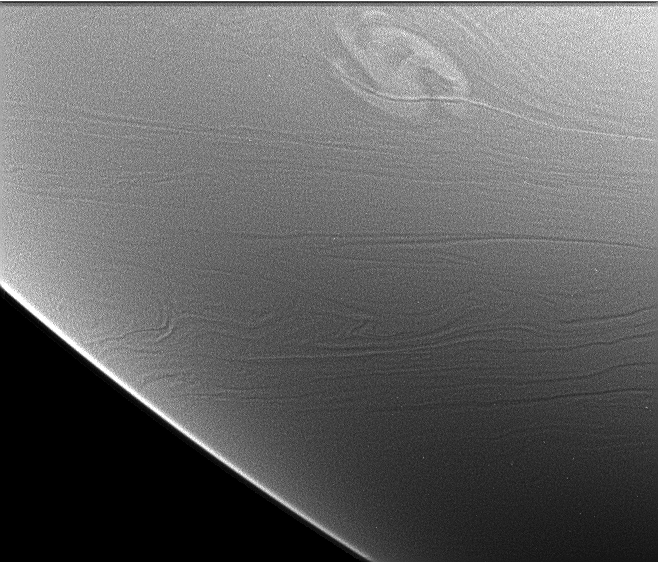

Storm at Night (Limb View)

This image shows a rare and powerful storm on the night side of Saturn.

Light from Saturn’s rings (called “ringshine”) provided the illumination, allowing the storm and other cloud features to be seen.

The storm is a possible source of radio emissions believed to come from electrical discharges (lightning) deep in Saturn’s atmosphere. Cassini began detecting the radio emissions, which are like those from lightning, on January 23. At about the same time, amateur astronomers reported that a storm had appeared in Saturn’s southern hemisphere at minus 35 degrees latitude. Cassini was in the wrong place to take good images of the storm on the day side, since the planet showed only a thin crescent to the spacecraft, but night side imaging was possible using light from the rings.

The image shows the storm as it appeared to the Cassini imaging system on January 27, 2006. The storm’s north-south dimension is about 3,500 kilometers (2,175 miles); it is located at minus 36 degrees (planetocentric) latitude and 168 degrees west longitude. This places it on the side of the planet that faces the spacecraft when the radio emissions are detected; the radio emissions shut down for half a Saturnian day when the storm is on the other side.

(See PIA07789 for a reprojected cylindrical map view of the storm shown in this image.)

No lightning flashes are visible in the image. They would look like medium-sized bright spots, since the light would spread out before it reaches the cloud tops. Non-detection does not mean that the lightning is absent, however. Lightning might be too faint to stand out above background or too deep to be seen through the thick clouds. Bad luck is another possibility: The camera might have missed the strong flashes during the 10 seconds that the shutter was open.

A narrow-cloud band crosses the storm from left to right. It is illuminated by the rings from the north and is brighter on that side. Cassini scientists are looking forward to an extensive night side image set, designed to look for lightning. That set will be collected during the first half of this year.

The view was obtained in visible light with the Cassini spacecraft narrow-angle camera at a distance of approximately 3.5 million kilometers (2.2 million miles) from Saturn. The image scale is 20 kilometers (12 miles) per pixel.

The Cassini-Huygens mission is a cooperative project of NASA, the European Space Agency and the Italian Space Agency. The Jet Propulsion Laboratory, a division of the California Institute of Technology in Pasadena, manages the mission for NASA’s Science Mission Directorate, Washington, D.C. The Cassini orbiter and its two onboard cameras were designed, developed and assembled at JPL. The imaging operations center is based at the Space Science Institute in Boulder, Colo.

Credit: NASA/JPL/Space Science Institute